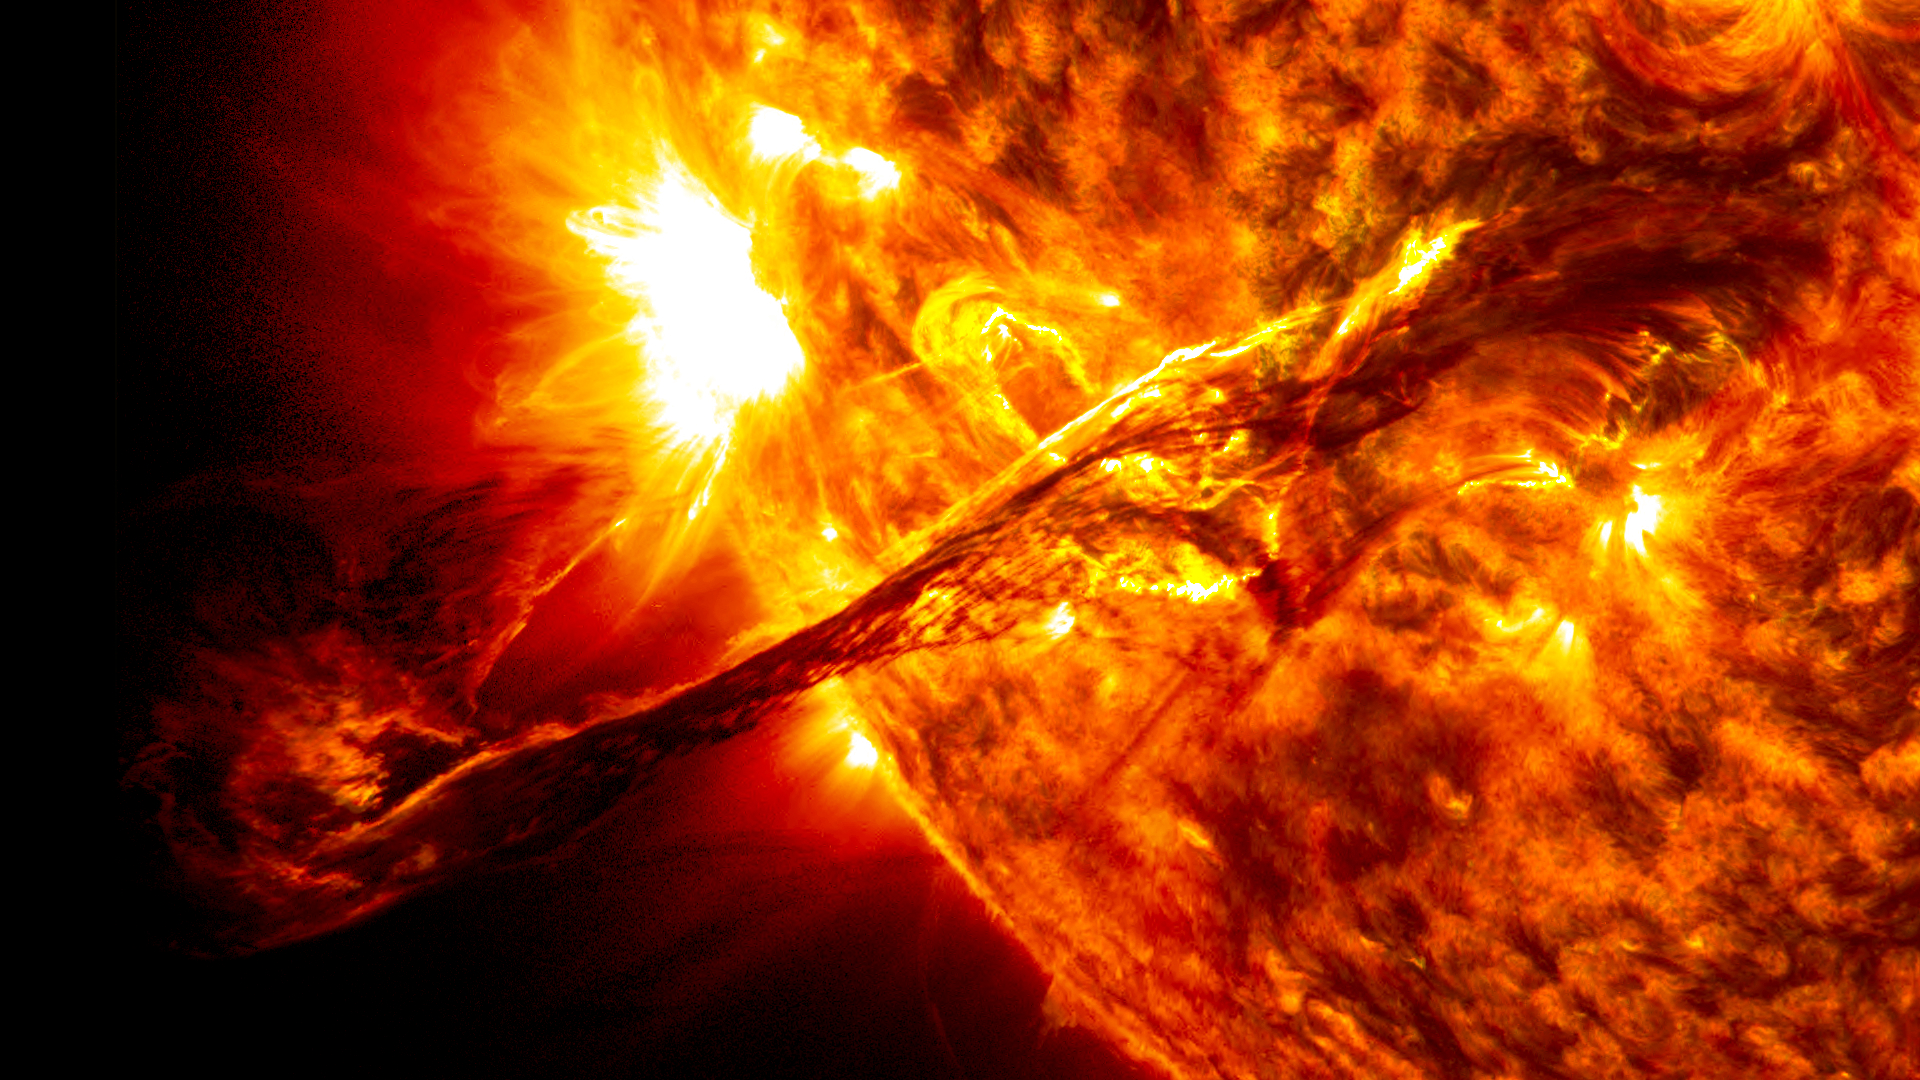

NASA's Van Allen Probes Discover a Surprise Circling Earth

On Aug. 31, 2012, a giant prominence on the sun erupted, sending out particles and a shock wave that traveled near Earth. This event may have been one of the causes of a third radiation belt that appeared around Earth a few days later, a phenomenon that was observed for the very first time by the newly-launched Van Allen Probes. This image of the prominence before it erupted was captured by NASA's Solar Dynamics Observatory (SDO).

Credit: NASA/SDO/AIA/Goddard Space Flight Center